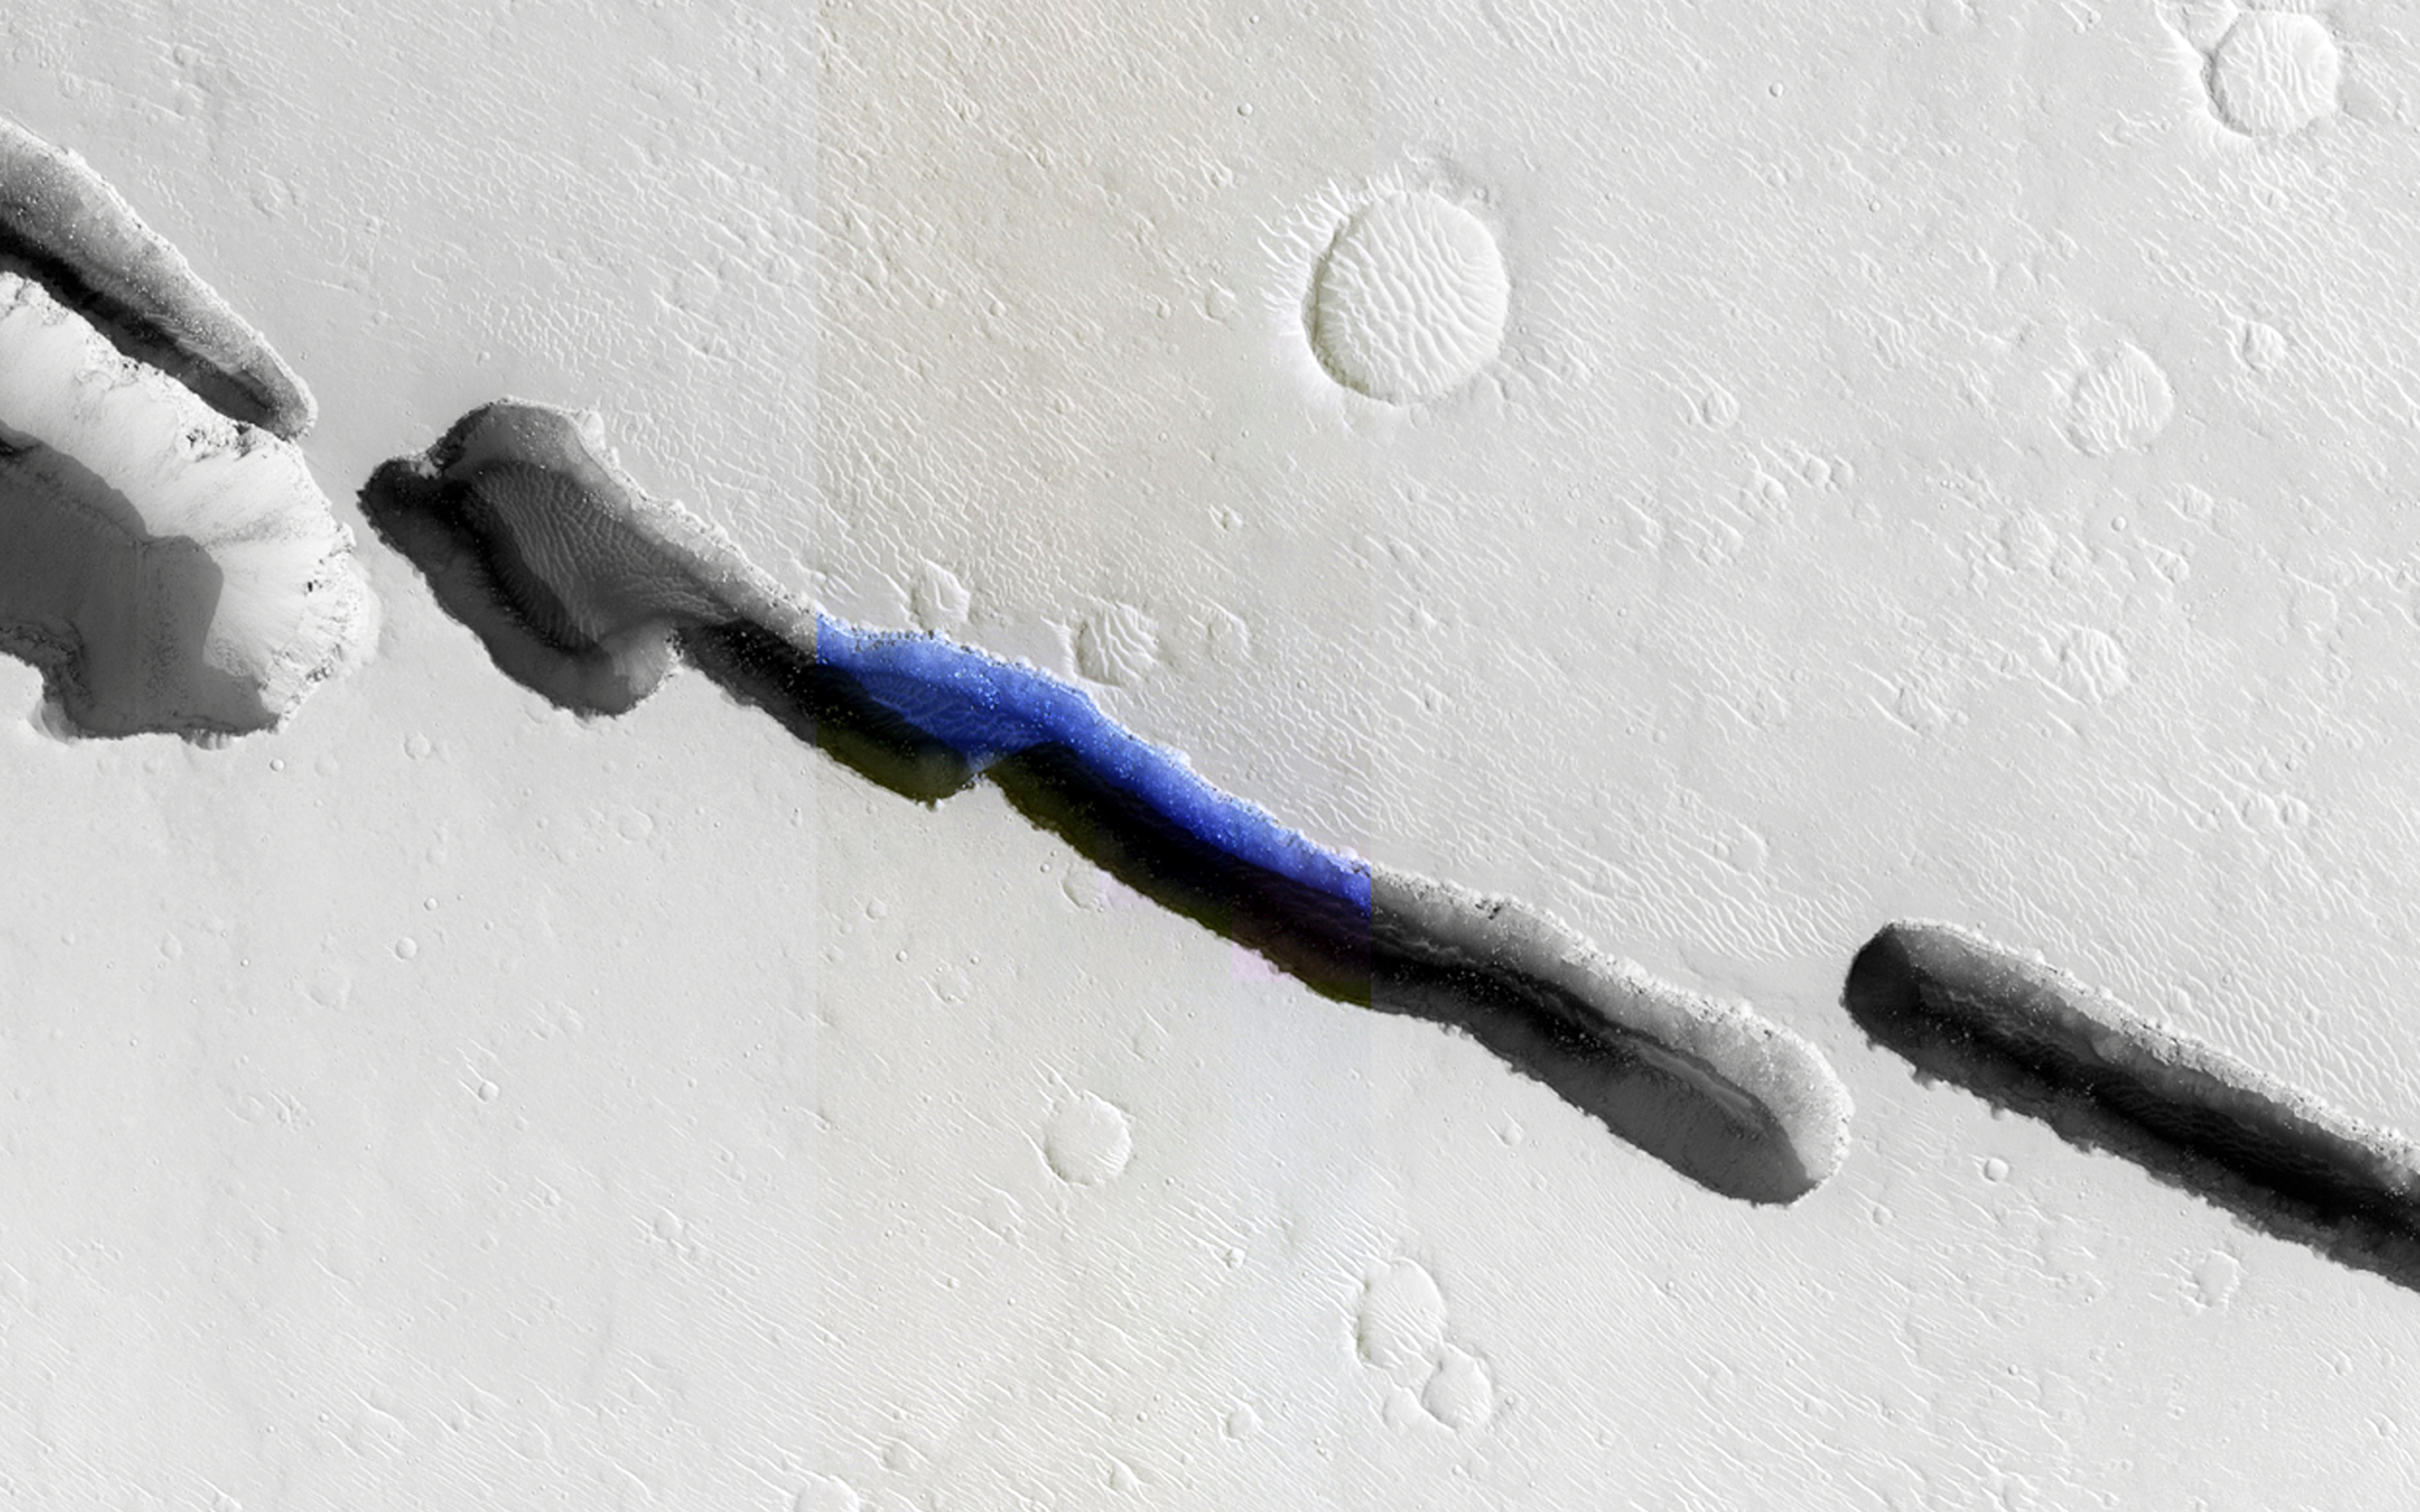

The Eastern Portion of Cerberus Fossae

Visible in this observation is a section of Cerberus Fossae (width approximately 250 meters), which are comprised of a series of rifts present located in Elysium Planitia just north the Martian equator. The fossae (Latin plural for a “ditch” or “depression”) are in close proximity and related to the formation of Athabasca Valles, which lies to the west. These rifts are collapse features believed to form by volcanic and tectonic processes.

In this composite image, we can see that the rift is not continuous, but discontinuous and offset. The offset could be the result of a preexisting subsurface discontinuity, such as a fault.

The close-up view of HiRISE infrared color shows us a plethora of information about Cerberus Fossae and the great amount of detail that HiRISE captures. The clear view of boulders strewn in shadowed areas of the rift is a testament to the high signal-to-noise capability and high resolution of the HiRISE camera; aeolian dunes along with boulders deposited from erosion of the rift walls are also visible in detail.

Using the pixel-length of the shadow within the rift, the incidence angle of the Sun at the time the image was taken, and some trigonometry, the approximate depth of the various sections of Cerberus Fossae can be estimated. Based on this simple method, an approximate depth is 260 meters. This estimate suggests that the rift is as wide as it is deep.

Another remarkable aspect of this image is the stark contrasts it captures: light-toned dusty surfaces that surround the rift versus the dark blue basaltic sands and the shadows within the rift. The detail that HiRISE can provide is indeed phenomenal, and as demonstrated here, the infrared color provides additional information. Why, for instance, is the floor of Cerberus Fossae a deep blue, and why is there such a contrast with the orange-grayish Martian surface? It’s not water! The volcanic and mafic sand contains unoxidized iron, which appears a deep blue, while the Martian surface is covered by oxidized iron-bearing dust which appears orange-grayish.

HiRISE is one of six instruments on NASA’s Mars Reconnaissance Orbiter. The University of Arizona, Tucson, operates HiRISE, which was built by Ball Aerospace & Technologies Corp., Boulder, Colorado. NASA’s Jet Propulsion Laboratory, a division of the California Institute of Technology in Pasadena, manages the Mars Reconnaissance Orbiter Project for NASA’s Science Mission Directorate, Washington.

Credit: NASA/JPL-Caltech/University of Arizona